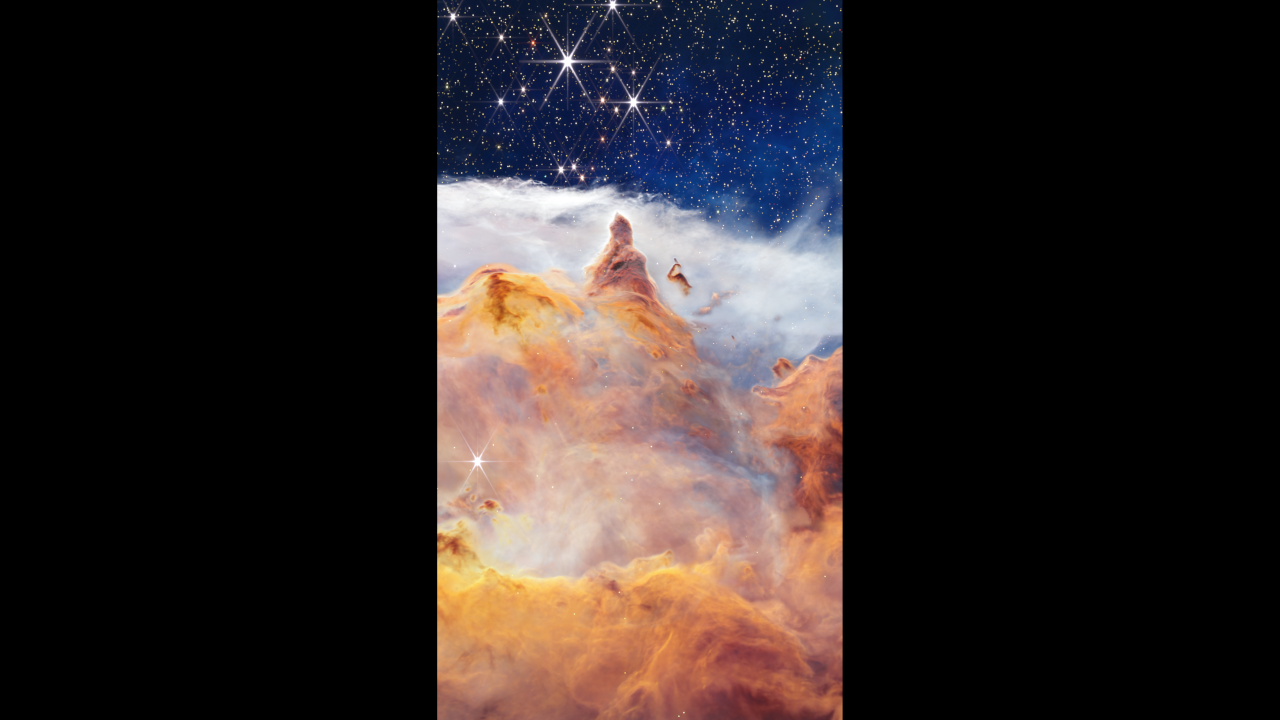

Expedition to Star Cluster Pismis 24

This scientific visualization takes viewers on a journey to a glittering young star cluster called Pismis 24. NASA’s James Webb Space Telescope captured this fantastical scene in the heart of the Lobster Nebula, approximately 5,500 light-years from Earth.

This image, taken in infrared light, reveals a vibrant nursery of massive stars and illustrates how these newborns can reshape their environment. What appears to be a craggy, starlit mountaintop kissed by wispy clouds is actually a cosmic dust-scape being eaten away by the relentless winds and blistering radiation of the nearby massive, infant stars.

As the camera flies along the immense wall of gas and dust, viewers pass a dramatic spire pointing like an accusing finger toward the hot, young stars that sculpted it. The journey ends with a view of the some of the cluster’s most massive infant stars. The seemingly serene setting belies the fierce energy emanating from these stars.

Credit: Video: NASA, ESA, CSA, STScI, Leah Hustak (STScI), Christian Nieves (STScI); Image Processing: Alyssa Pagan (STScI); Script Writer: Frank Summers (STScI); Narration: Frank Summers (STScI); Music: Christian Nieves (STScI); Audio: Danielle Kirshenblat (STScI); Producer: Gregory Bacon (STScI); Acknowledgment: VISTA